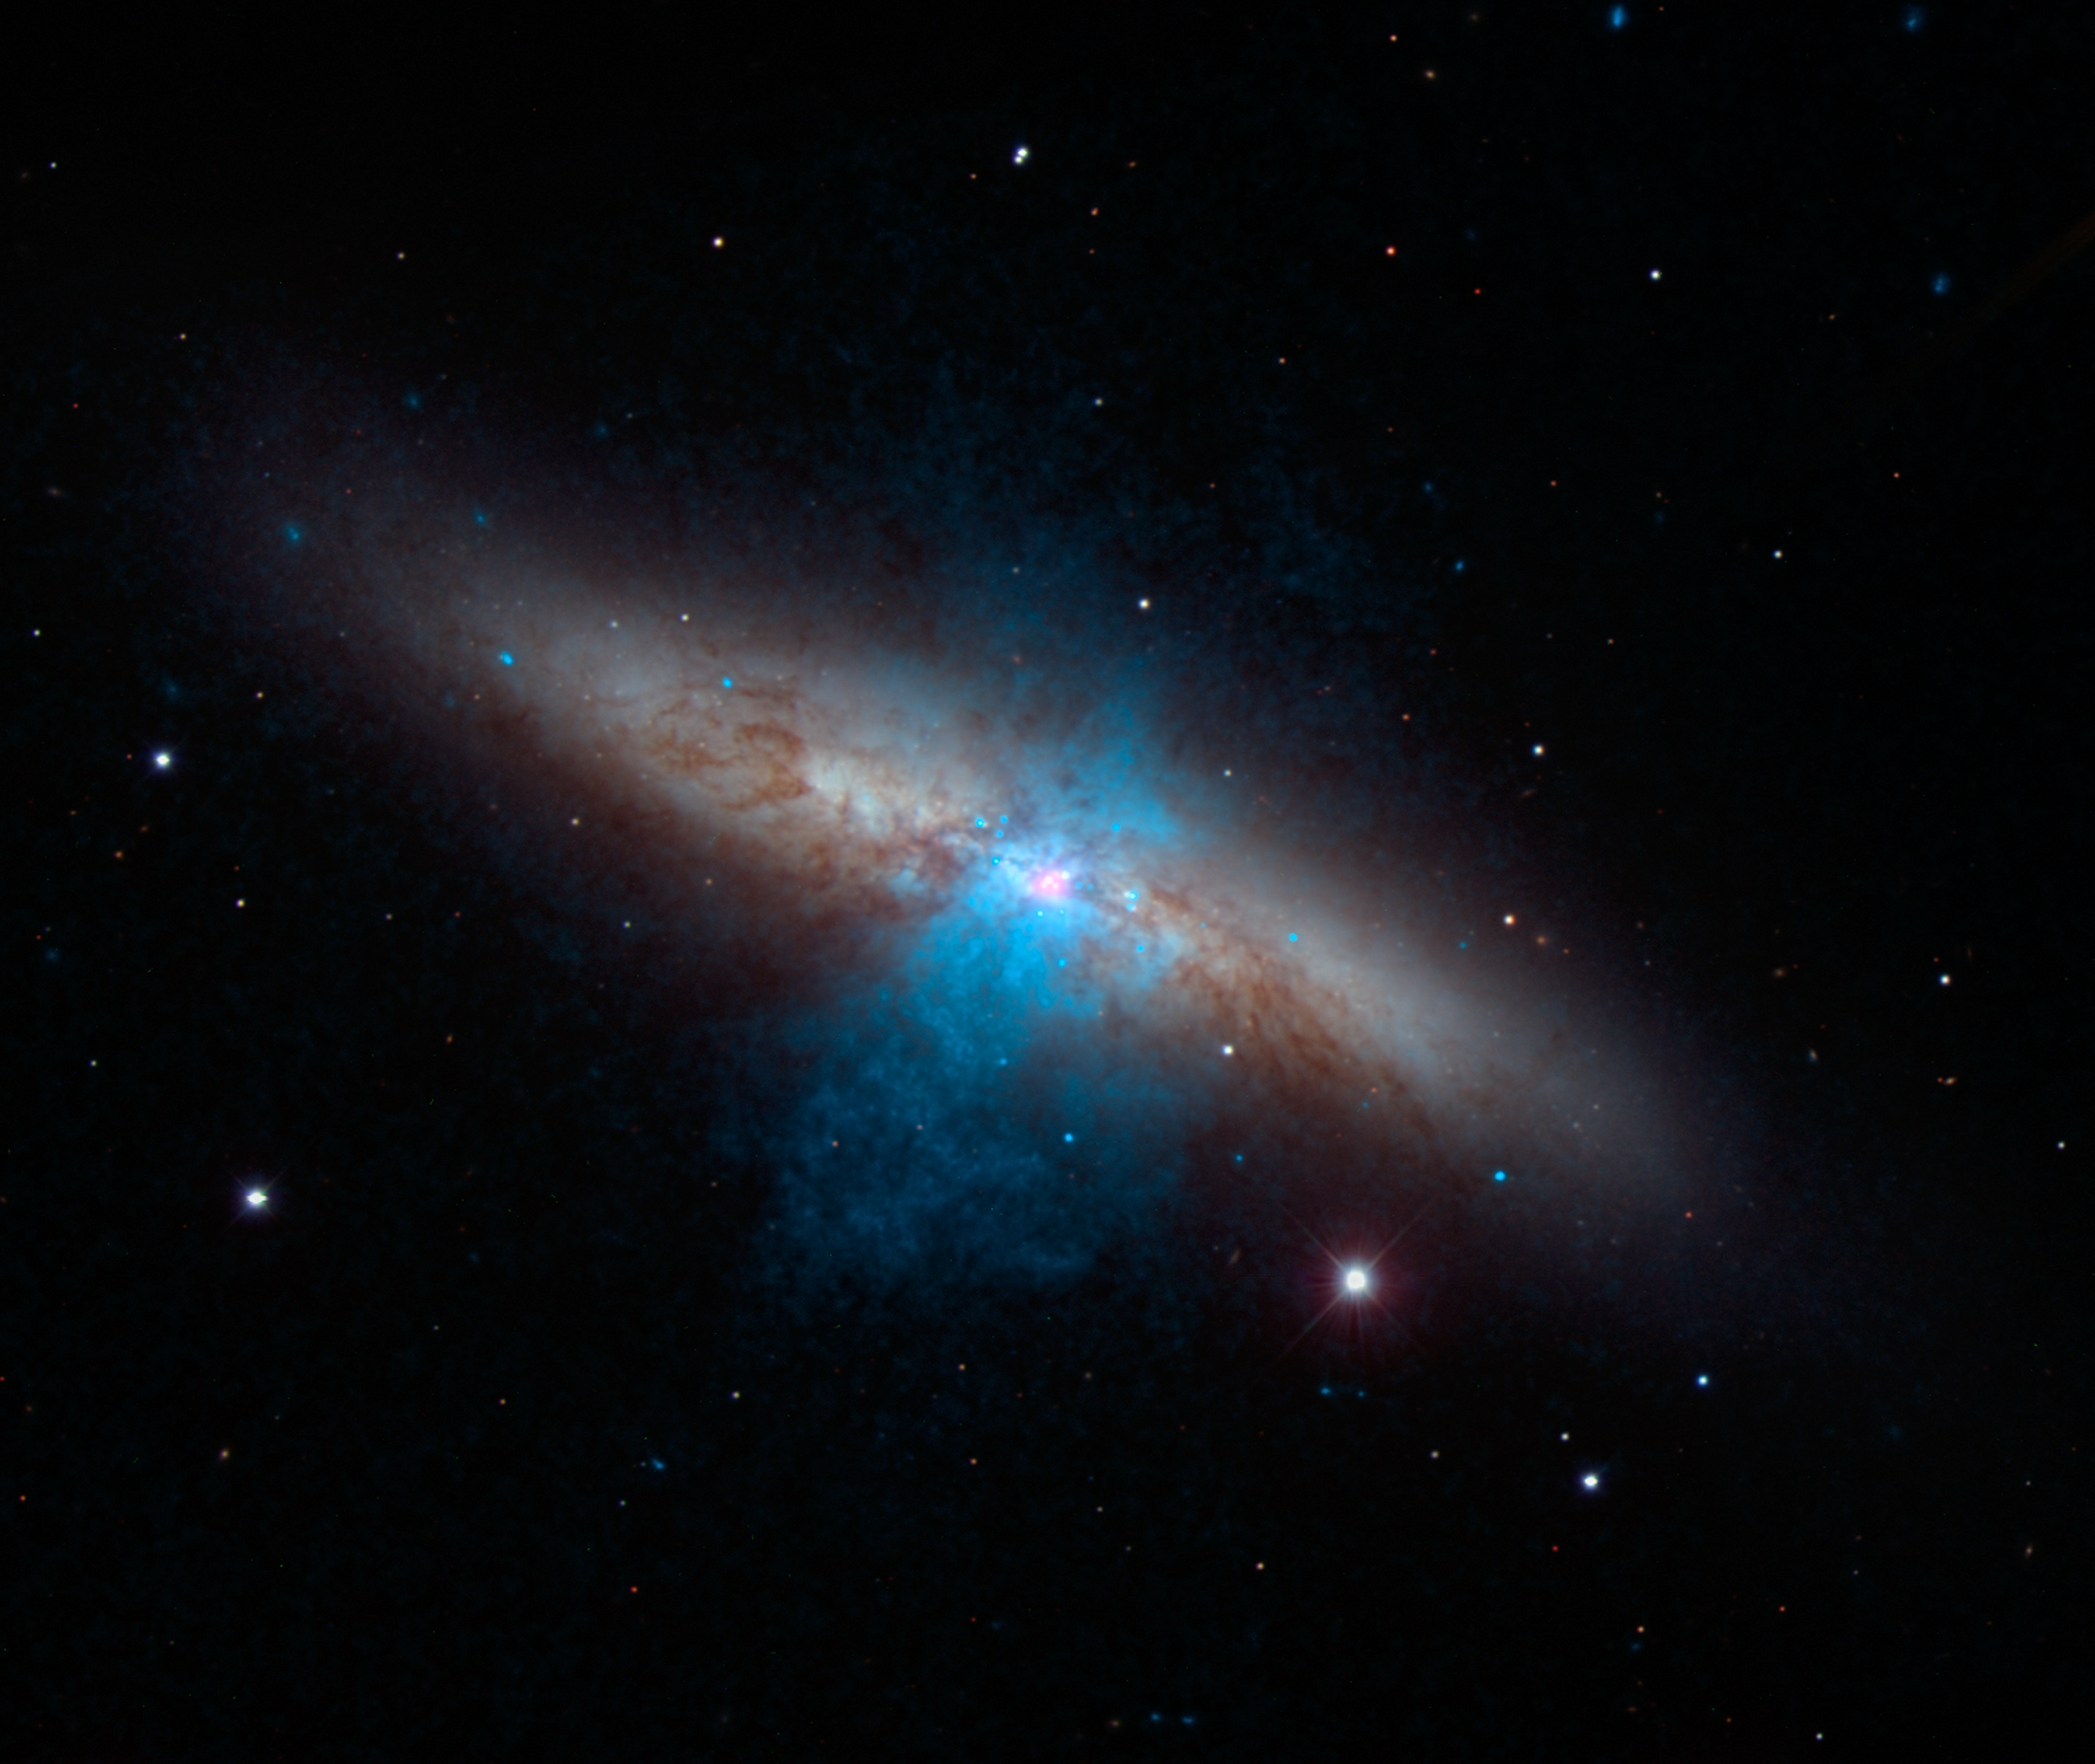

NuSTAR Finds a Pulse in Cigar Galaxy

High-energy X-rays streaming from a rare and mighty pulsar (magenta), the brightest found to date, can be seen in this new image combining multi-wavelength data from three telescopes. The bulk of a galaxy called Messier 82 (M82), or the "Cigar galaxy," is seen in visible-light data captured by the National Optical Astronomy Observatory's 2.1-meter telescope at Kitt Peak in Arizona. Starlight is white, and lanes of dust appear brown. Low-energy X-ray data from NASA's Chandra X-ray Observatory are colored blue, and higher-energy X-ray data from NuSTAR are pink.

The magenta object is what's known as an ultraluminous X-ray source, or ULX -- a source of blazing X-rays. Previously, all ULXs were suspected to be massive black holes up to a few hundred times the mass of the sun. But NuSTAR spotted a pulsing of X-rays from this ULX (called M82 X-2) - a telltale sign of a pulsar, not a black hole. A pulsar is a type a neutron star -- a stellar core left over from a supernova explosion -- that sends out rotating beams of high-energy radiation. Scientists were surprised to find the pulsar at the root of the ULX because it shines with a luminosity that is more typical of heftier black holes.

NuSTAR data covers the X-ray energy range of 10 to 40 kiloelectron volts (keV), and Chandra covers the range .1 to 10 keV.

Credit: NASA/JPL-Caltech/SAO/NOAO